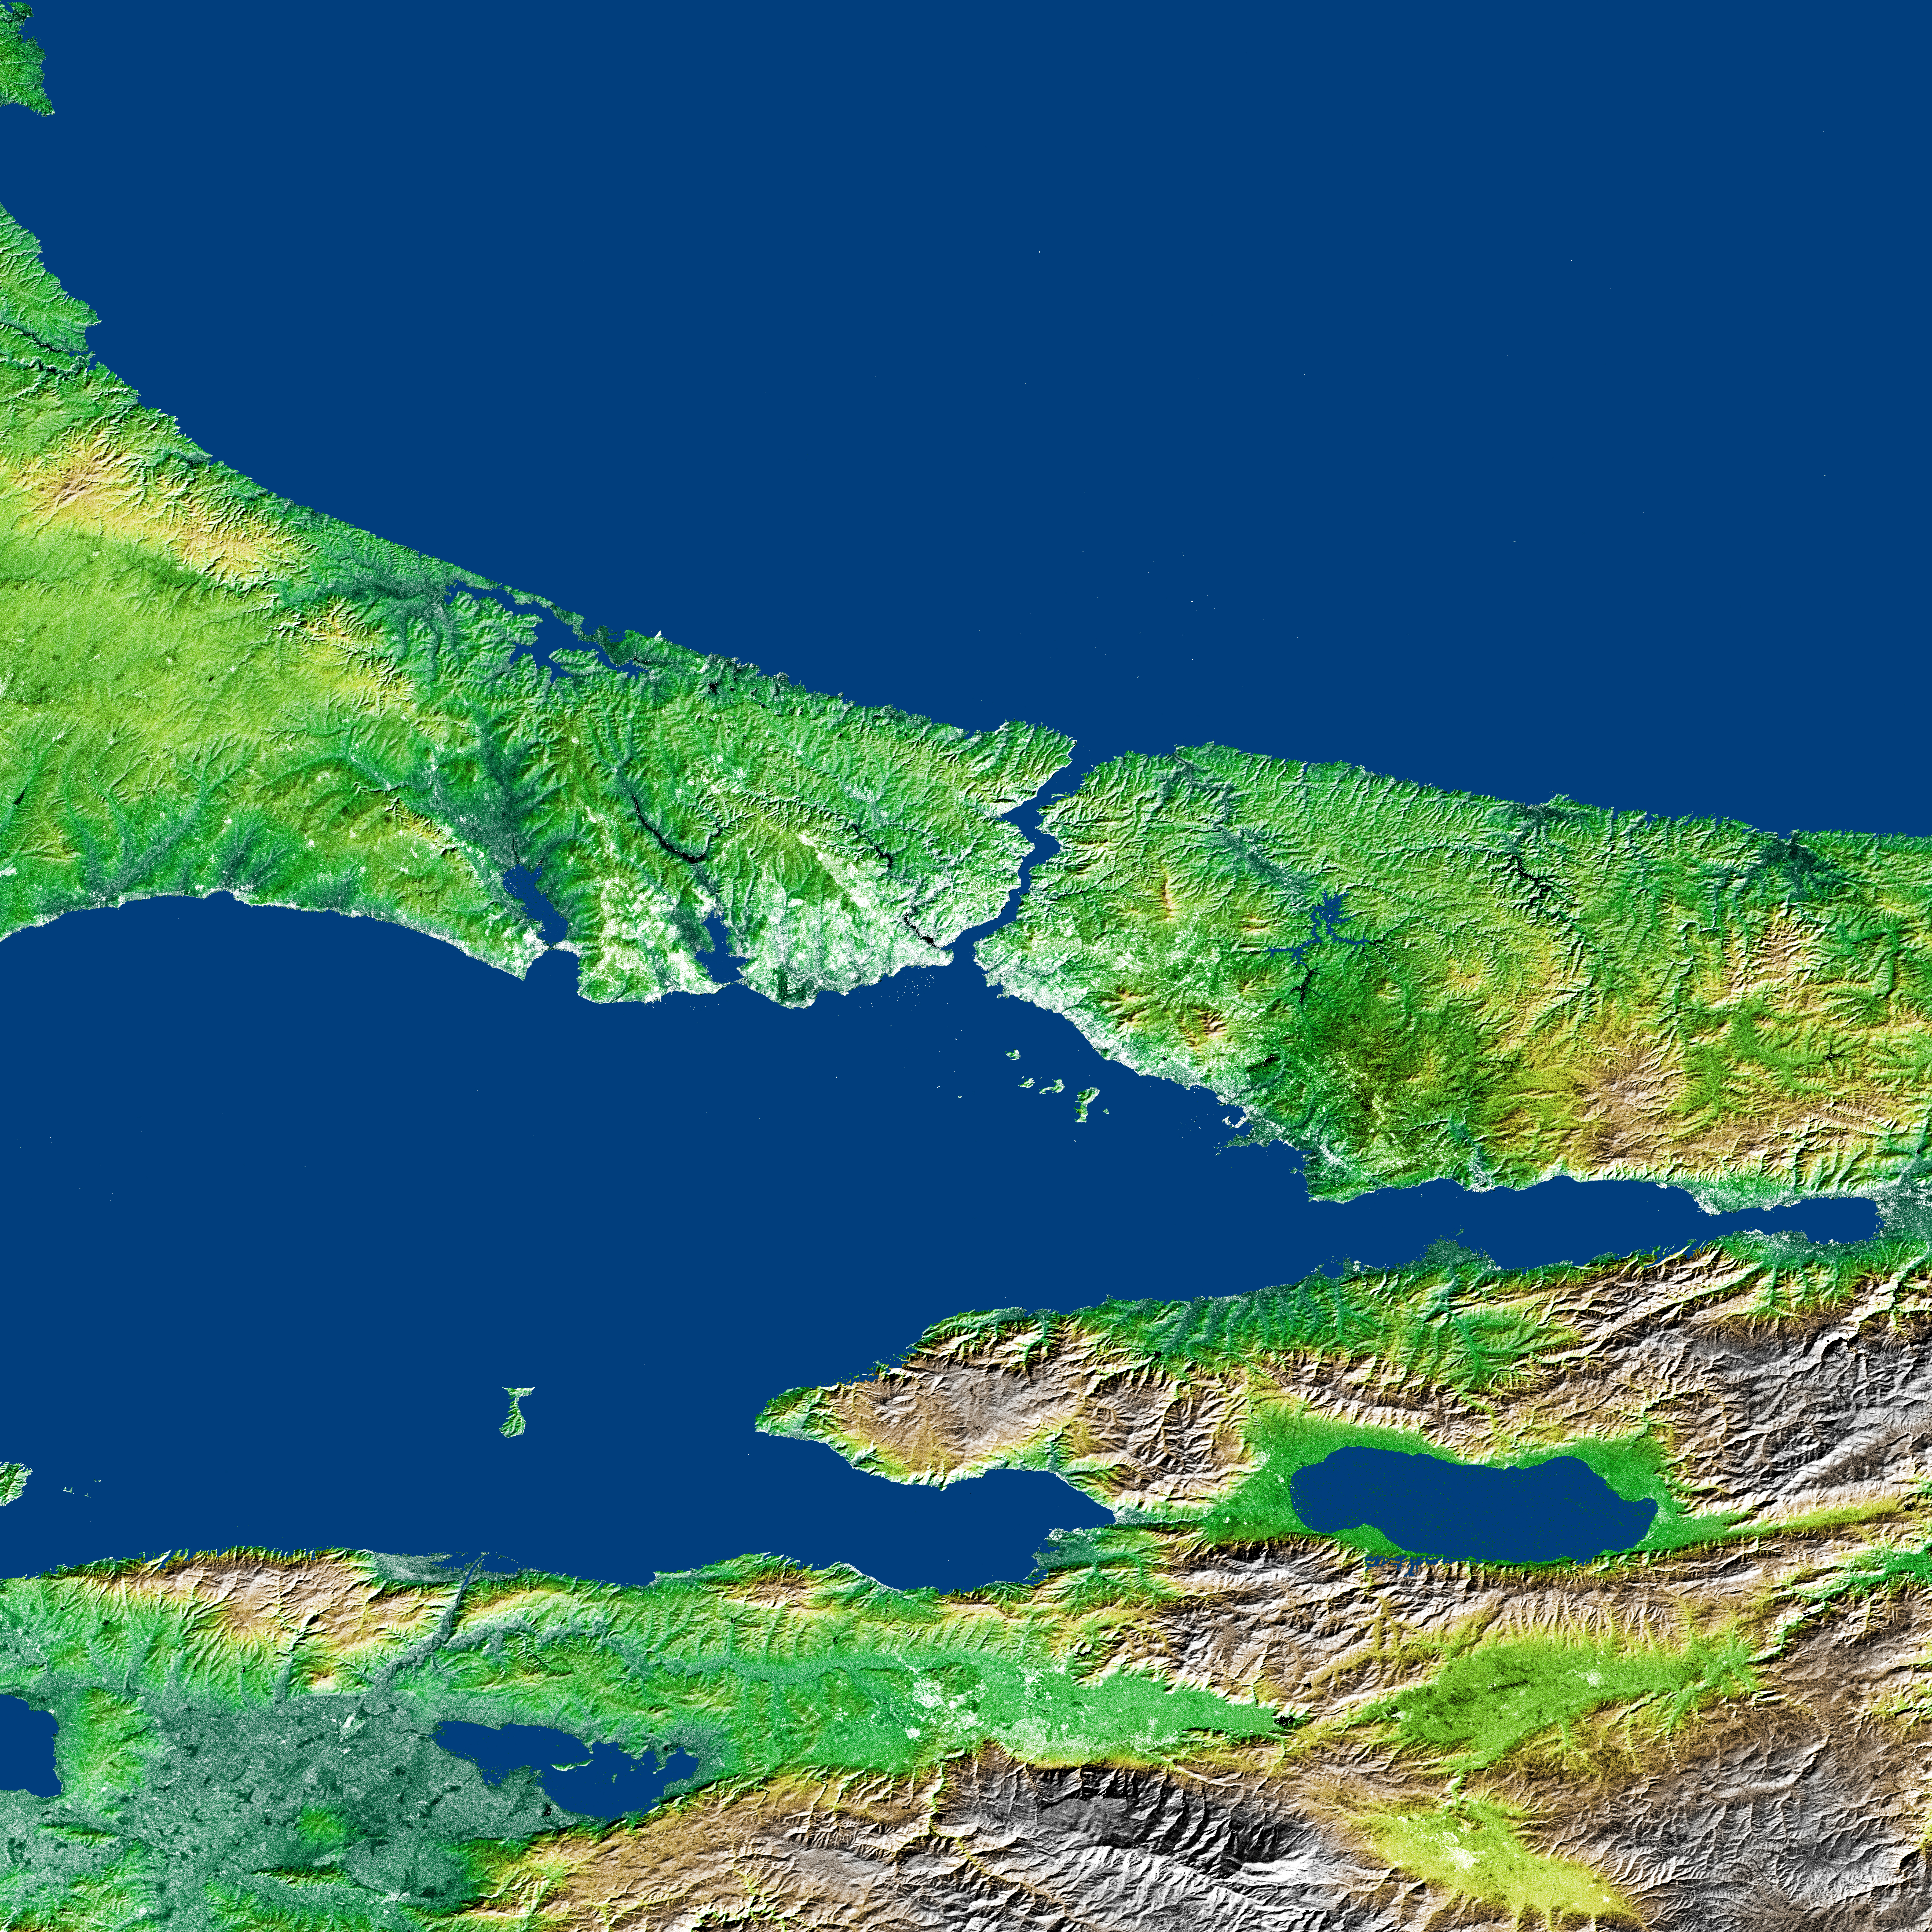

Shaded Relief and Radar Image with Color as Height, Bosporus Strait and Istanbul, Turkey

The Bosporus (also spelled Bosphorus) is a strait that connects the Black Sea with the Sea of Marmara in the center of this view of northwest Turkey, taken during the Shuttle Radar Topography Mission. The water of the Black Sea at the top of the image and Sea of Marmara below the center are colored blue in this image, along with several large lakes. The largest lake, to the lower right of the Sea of Marmara, is Iznik Lake. The Bosporus (Turkish Bogazici) Strait is considered to be the boundary between Europe and Asia, and the large city of Istanbul, Turkey is located on both sides of the southern end of the strait, visible as a brighter (light green to white) area on the image due to its stronger reflection of radar. Istanbul is the modern name for a city with along history, previously called Constantinople and Byzantium. It was rebuilt as the capital of the Roman Empire in 330 A.D. by Constantine on the site of an earlier Greek city, and it was later the capital of the Byzantine and Ottoman empires until 1922.

The Gulf of Izmit is the narrow gulf extending to the east (right) from the Sea of Marmara. The city of Izmit at the end of the gulf was heavily damaged by a large magnitude 7.4 earthquake on August 17, 1999, often called the Izmit earthquake (also known as the Kocaeli, Turkey, earthquake), that killed at least 17,000 people. A previous earthquake under the Gulf of Izmit in 1754 killed at least 2,000people. The Izmit earthquake ruptured a long section of the North Anatolian Fault system from off the right side of this image continuing under the Gulf of Izmit. Another strand of the North Anatolian Fault system is visible as a sharp linear feature in the topography south of Iznik Lake. Bathymetric surveys show that the north Anatolian Fault system extends beneath and has formed the Sea of Marmara, in addition to the Gulf of Izmit and Iznik Lake. Scientists are studying the North Anatolian Fault system to determine the risk of a large earthquake on the faults close to Istanbul that could kill many more than the 1999 event.

Three visualization methods were combined to produce this image: shading and color coding of topographic height and radar image intensity. The shade image was derived by computing topographic slope in the northwest-southeast direction. Northwest-facing slopes appear dark and southeast-facing slopes appear bright. Color coding is directly related to topographic height, with green at the lower elevations, rising through yellow and brown to white at the highest elevations. The shade image was combined with the radar intensity image to add detail, especially in the flat areas.

Elevation data used in this image was acquired by the Shuttle Radar Topography Mission (SRTM) aboard the Space Shuttle Endeavour, launched on Feb. 11, 2000. SRTM used the same radar instrument that comprised the Spaceborne Imaging Radar-C/X-Band Synthetic Aperture Radar (SIR-C/X-SAR) that flew twice on the Space Shuttle Endeavour in 1994. SRTM was designed to collect 3-D measurements of the Earth’s surface. To collect the 3-D data, engineers added a 60-meter (approximately 200-foot) mast, installed additional C-band and X-band antennas, and improved tracking and navigation devices. The mission is a cooperative project between NASA, the National Imagery and Mapping Agency (NIMA) of the U.S. Department of Defense and the German and Italian space agencies. It is managed by NASA’s Jet Propulsion Laboratory, Pasadena, Calif., for NASA’s Earth Science Enterprise, Washington, D.C.

Size: 2×2 degrees (168 by 222 kilometers; 104 by 138 miles)
Location: 40-42 degrees North latitude, 28-30 degrees East longitude
Orientation: North toward the top
Image Data: shaded and colored SRTM elevation model, with SRTM radar intensity added
Original Data Resolution: SRTM 1 arcsecond (about 30 meters or 98 feet)
Date Acquired: February 2000 (SRTM))

Credit: NASA/JPL/NIMA